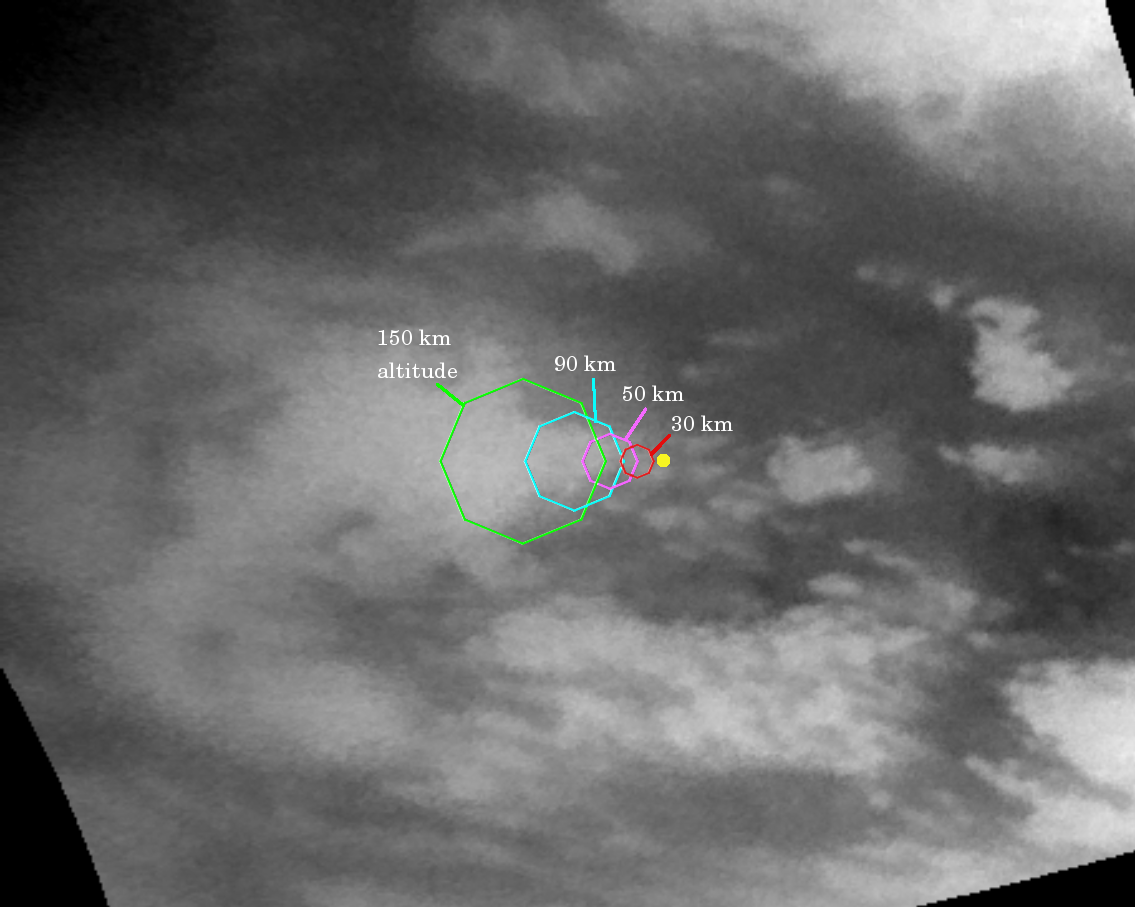

Go Huygens!

This map illustrates the planned imaging coverage for the Descent Imager/Spectral Radiometer, onboard the European Space Agency’s Huygens probe during the probe’s descent toward Titan’s surface on Jan. 14, 2005. The Descent Imager/Spectral Radiometer is one of two NASA instruments on the probe.

The colored lines delineate regions that will be imaged at different resolutions as the probe descends. On each map, the site where Huygens is predicted to land is marked with a yellow dot. This area is in a boundary between dark and bright regions.

This map was made from the images taken by the Cassini spacecraft cameras on Oct. 26, 2004, at image scales of 4 to 6 kilometers (2.5 to 3.7 miles) per pixel. The images were obtained using a narrow band filter centered at 938 nanometers — a near-infrared wavelength (invisible to the human eye) at which light can penetrate Titan’s atmosphere to reach the surface and return through the atmosphere to be detected by the camera. The images have been processed to enhance surface details. Only brightness variations on Titan’s surface are seen; the illumination is such that there is no shading due to topographic variations.

For about two hours, the probe will fall by parachute from an altitude of 160 kilometers (99 miles) to Titan’s surface. During the descent the camera on the probe and five other science instruments will send data about the moon’s atmosphere and surface back to the Cassini spacecraft for relay to Earth. The Descent Imager/Spectral Radiometer will take pictures as the probe slowly spins, and some these will be made into panoramic views of Titan’s surface.

This map shows the planned coverage by the medium- and high-resolution. PIA06173 shows expected coverage by the Descent Imager/Spectral Radiometer side-looking imager and two downward-looking imagers – one providing medium-resolution and the other high-resolution coverage.

The Cassini-Huygens mission is a cooperative project of NASA, the European Space Agency and the Italian Space Agency. The Jet Propulsion Laboratory, a division of the California Institute of Technology in Pasadena, manages the Cassini-Huygens mission for NASA’s Science Mission Directorate, Washington, D.C. The Cassini orbiter and its two onboard cameras were designed, developed and assembled at JPL. The imaging team is based at the Space Science Institute, Boulder, Colo. The Descent Imager/Spectral team is based at the University of Arizona, Tucson, Ariz.

Credit: NASA/JPL/Space Science Institute